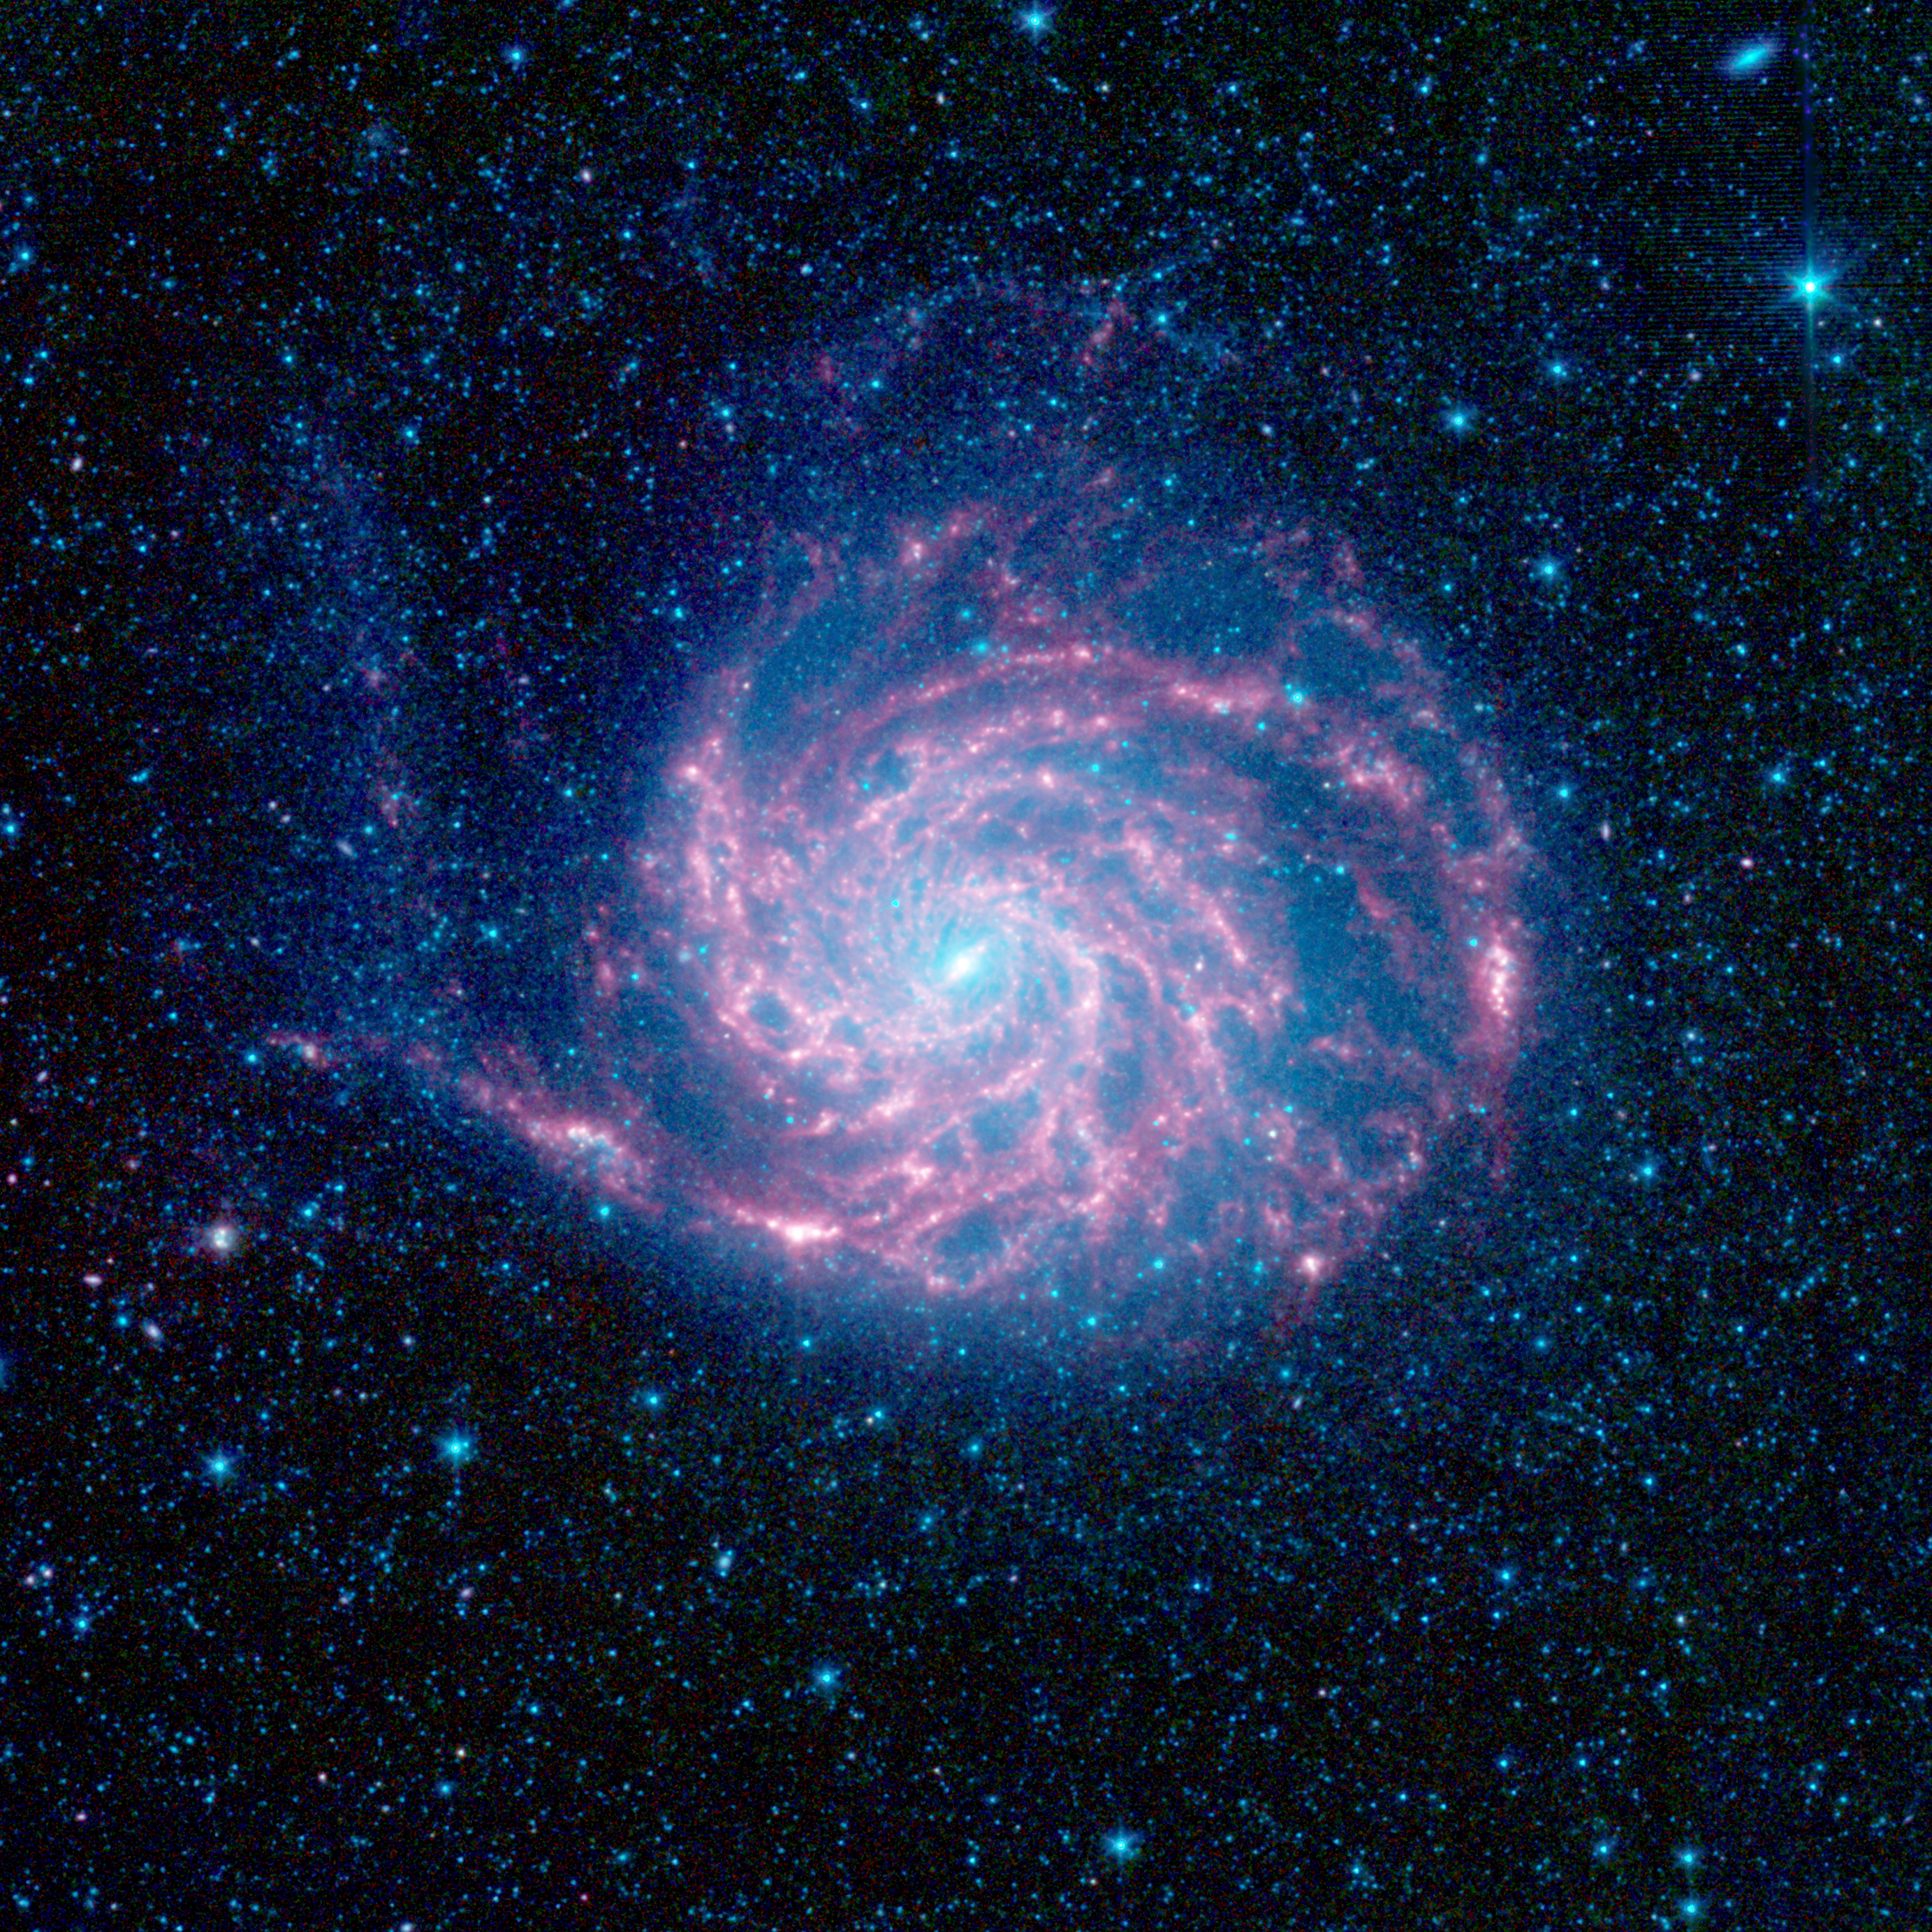

Pinwheel Looks ‘Fab’ in Infrared

The tangled arms of the Pinwheel galaxy, otherwise known as Messier 101, are decked out in red in this new infrared image from NASA’s Spitzer Space Telescope.

The Pinwheel galaxy is located 27 million light-years away in the constellation Ursa Major. It is what’s called a flocculent spiral, which means that its spiral arms are not well defined.

The red color shows the dust, while the blue glow around the galaxy is from starlight.

In this infrared composite, blue indicates light with a wavelength of 3.6 microns, green corresponds to 4.5 microns, and red to 5.8 and 8.0 microns. The contribution from starlight (measured at 3.6 microns) has been subtracted from the 5.8- and 8-micron images to enhance the visibility of the dust features.

Credit: NASA/JPL-Caltech/STScI